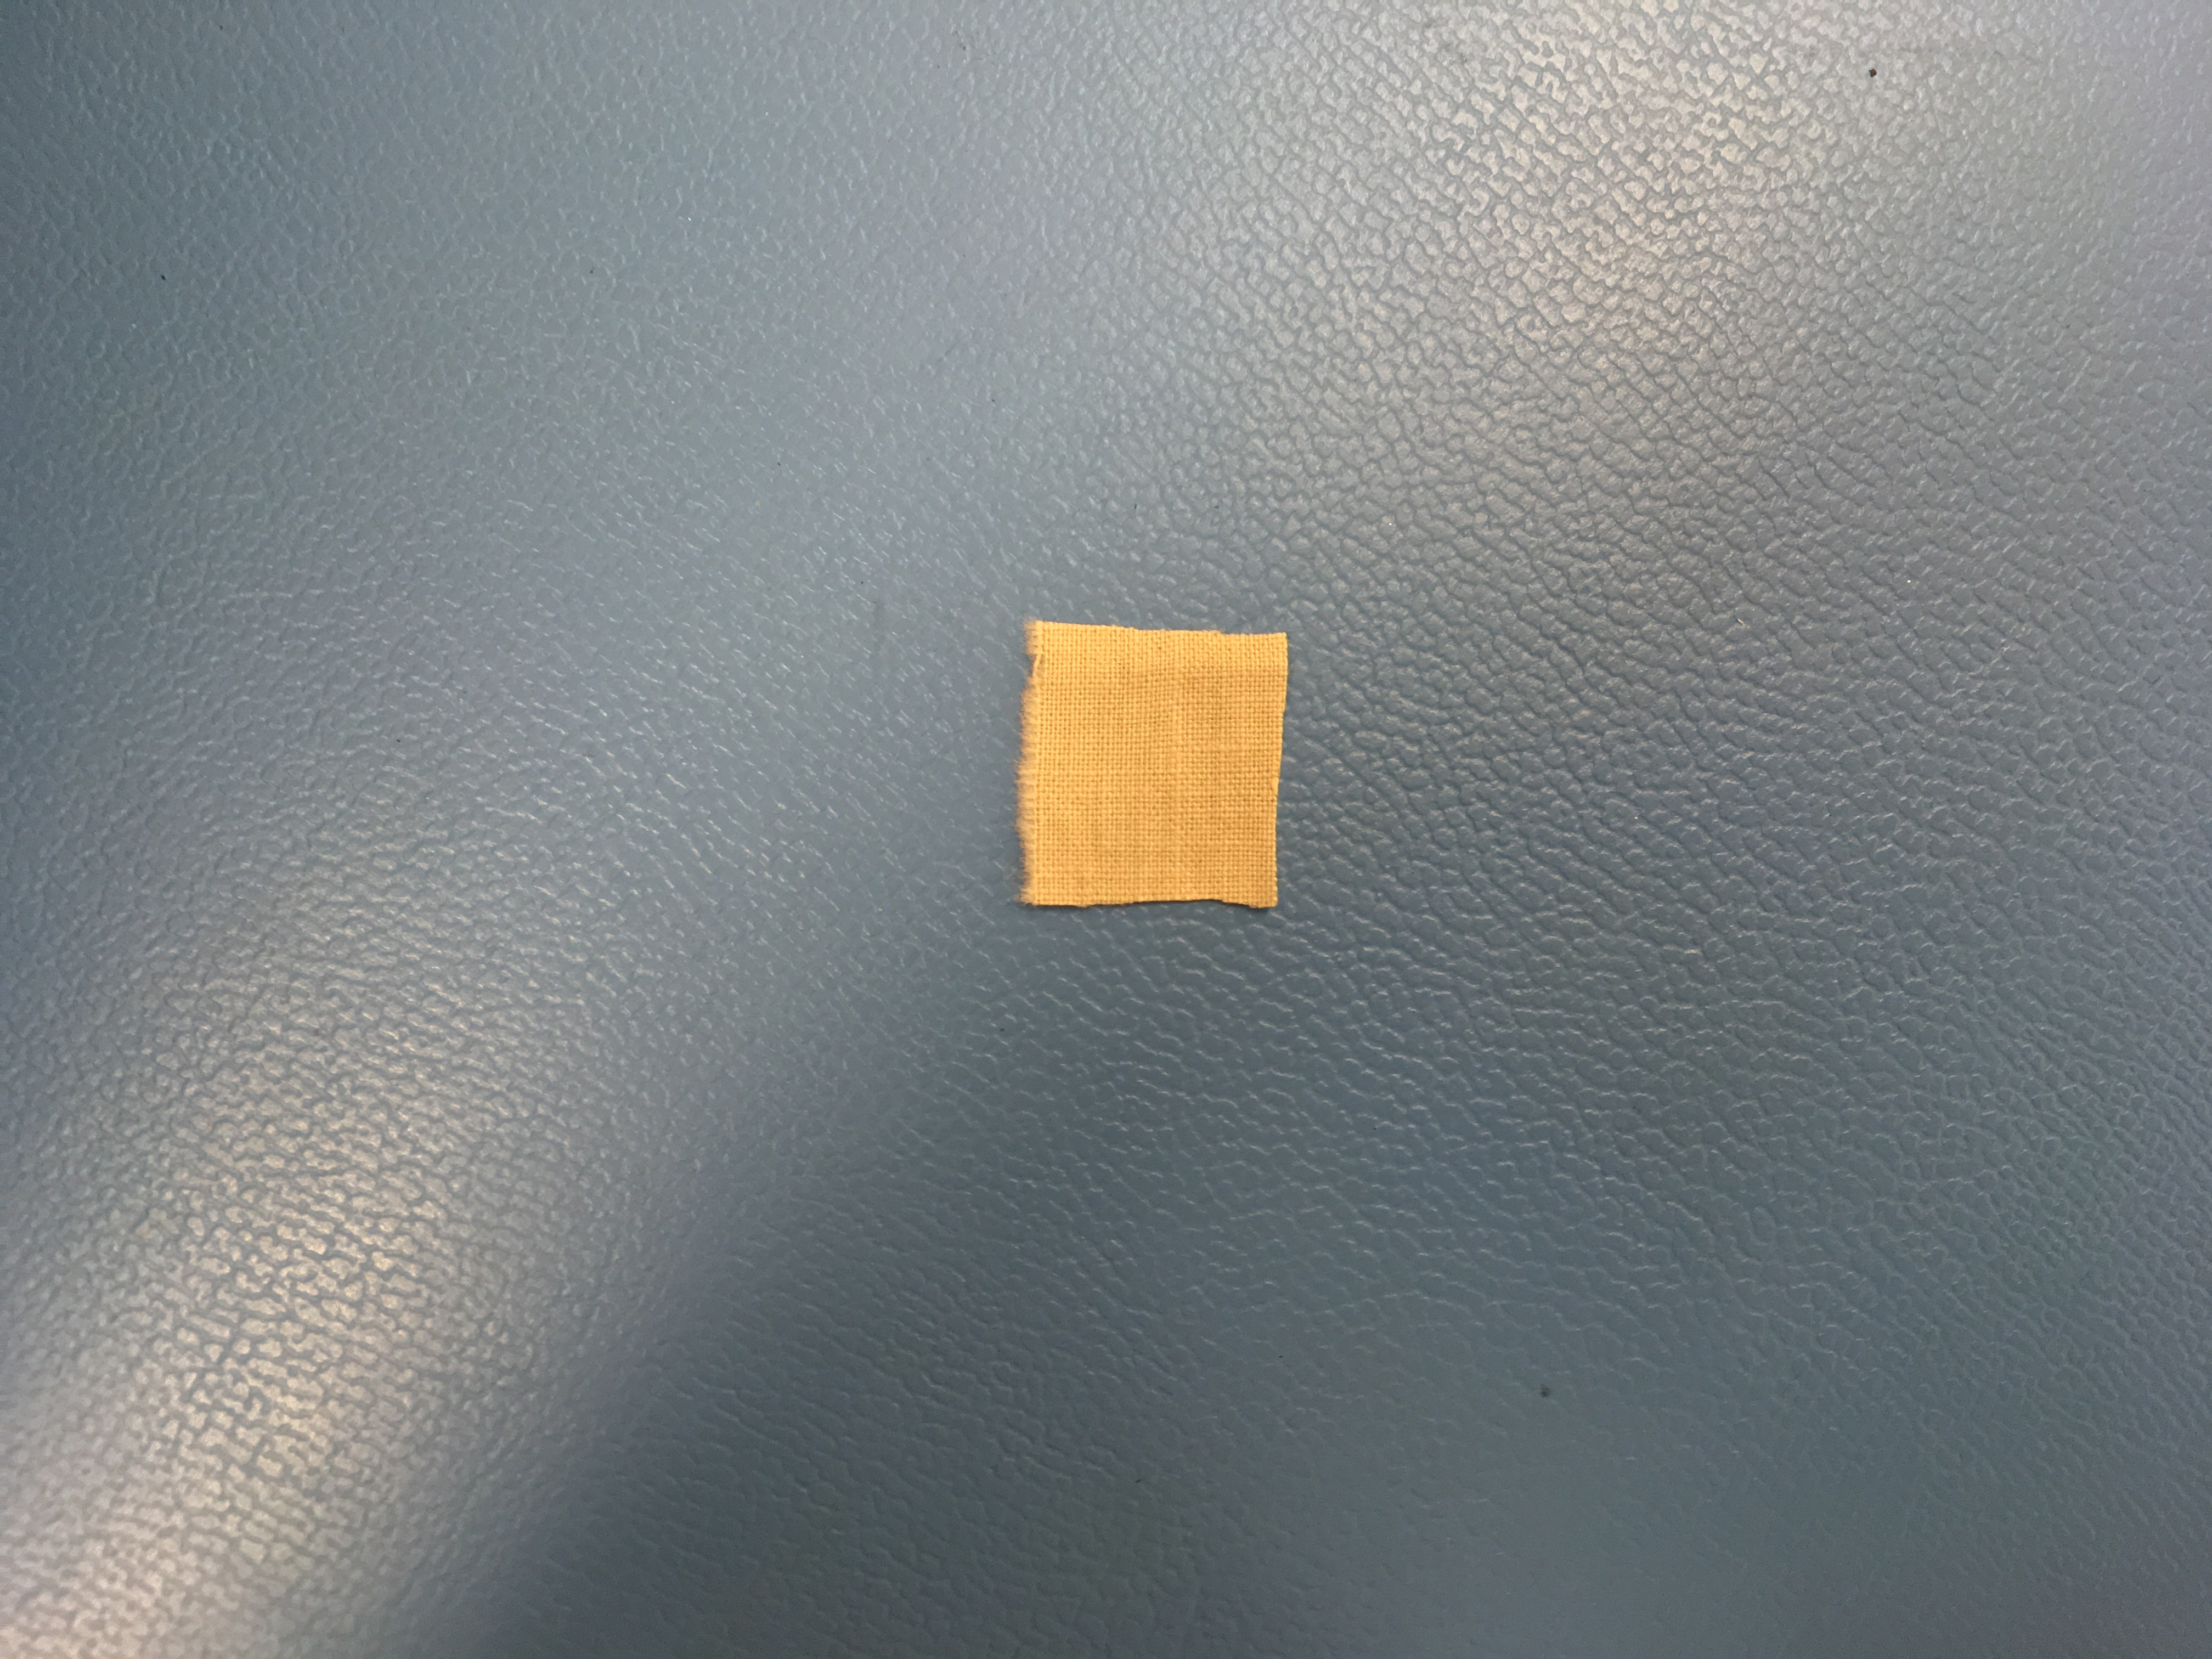

Pride of the West — and Mars

This 0.5-inch x 0.5-inch (1.3 x 1.3 centimeter) square of unbleached muslin material from the Wright brothers’ first airplane was encapsulated in a protective polyamide film before being attached to a cable underneath the solar panel of NASA’s Ingenuity Mars Helicopter. Procured by the Wrights from a local department store in downtown Dayton, Ohio, the cotton fabric (called “Pride of the West Muslin”) was at the time mostly used for ladies undergarments. In the front parlor of their home, the Wrights cut the material into strips and used the family sewing machine to create wing coverings for their airplane Flyer 1, which achieved the first powered, controlled flight on Earth on Dec. 17, 1903.

The swatch of material from the Wright brothers’ first airplane was obtained from the Carillon Historical Park, in Dayton, Ohio — home to the Wright Brothers National Museum. The image was taken in a clean room at NASA’s Jet Propulsion Laboratory on January 15, 2020.

NASA’s Ingenuity Mars Helicopter technology demonstration is supported by NASA’s Science Mission Directorate, the NASA Aeronautics Research Mission Directorate, and the NASA Space Technology Mission Directorate. The agency’s Jet Propulsion Laboratory, which is managed for NASA by Caltech in Pasadena, California, built and manages operations for Ingenuity and the Perseverance Mars rover.

Credit: NASA/JPL-Caltech